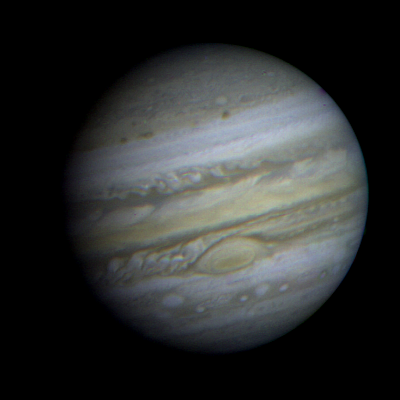

Jupiter

This is a view of Jupiter taken by Voyager 1. This image was taken through three color filters and recombined to produce the color image. This photo was assembled from three black and white negatives by the Image Processing Lab at Jet Propulsion Laboratory. JPL manages and controls the Voyager project for NASA’s Office of Space Science.

Credit: NASA/JPL